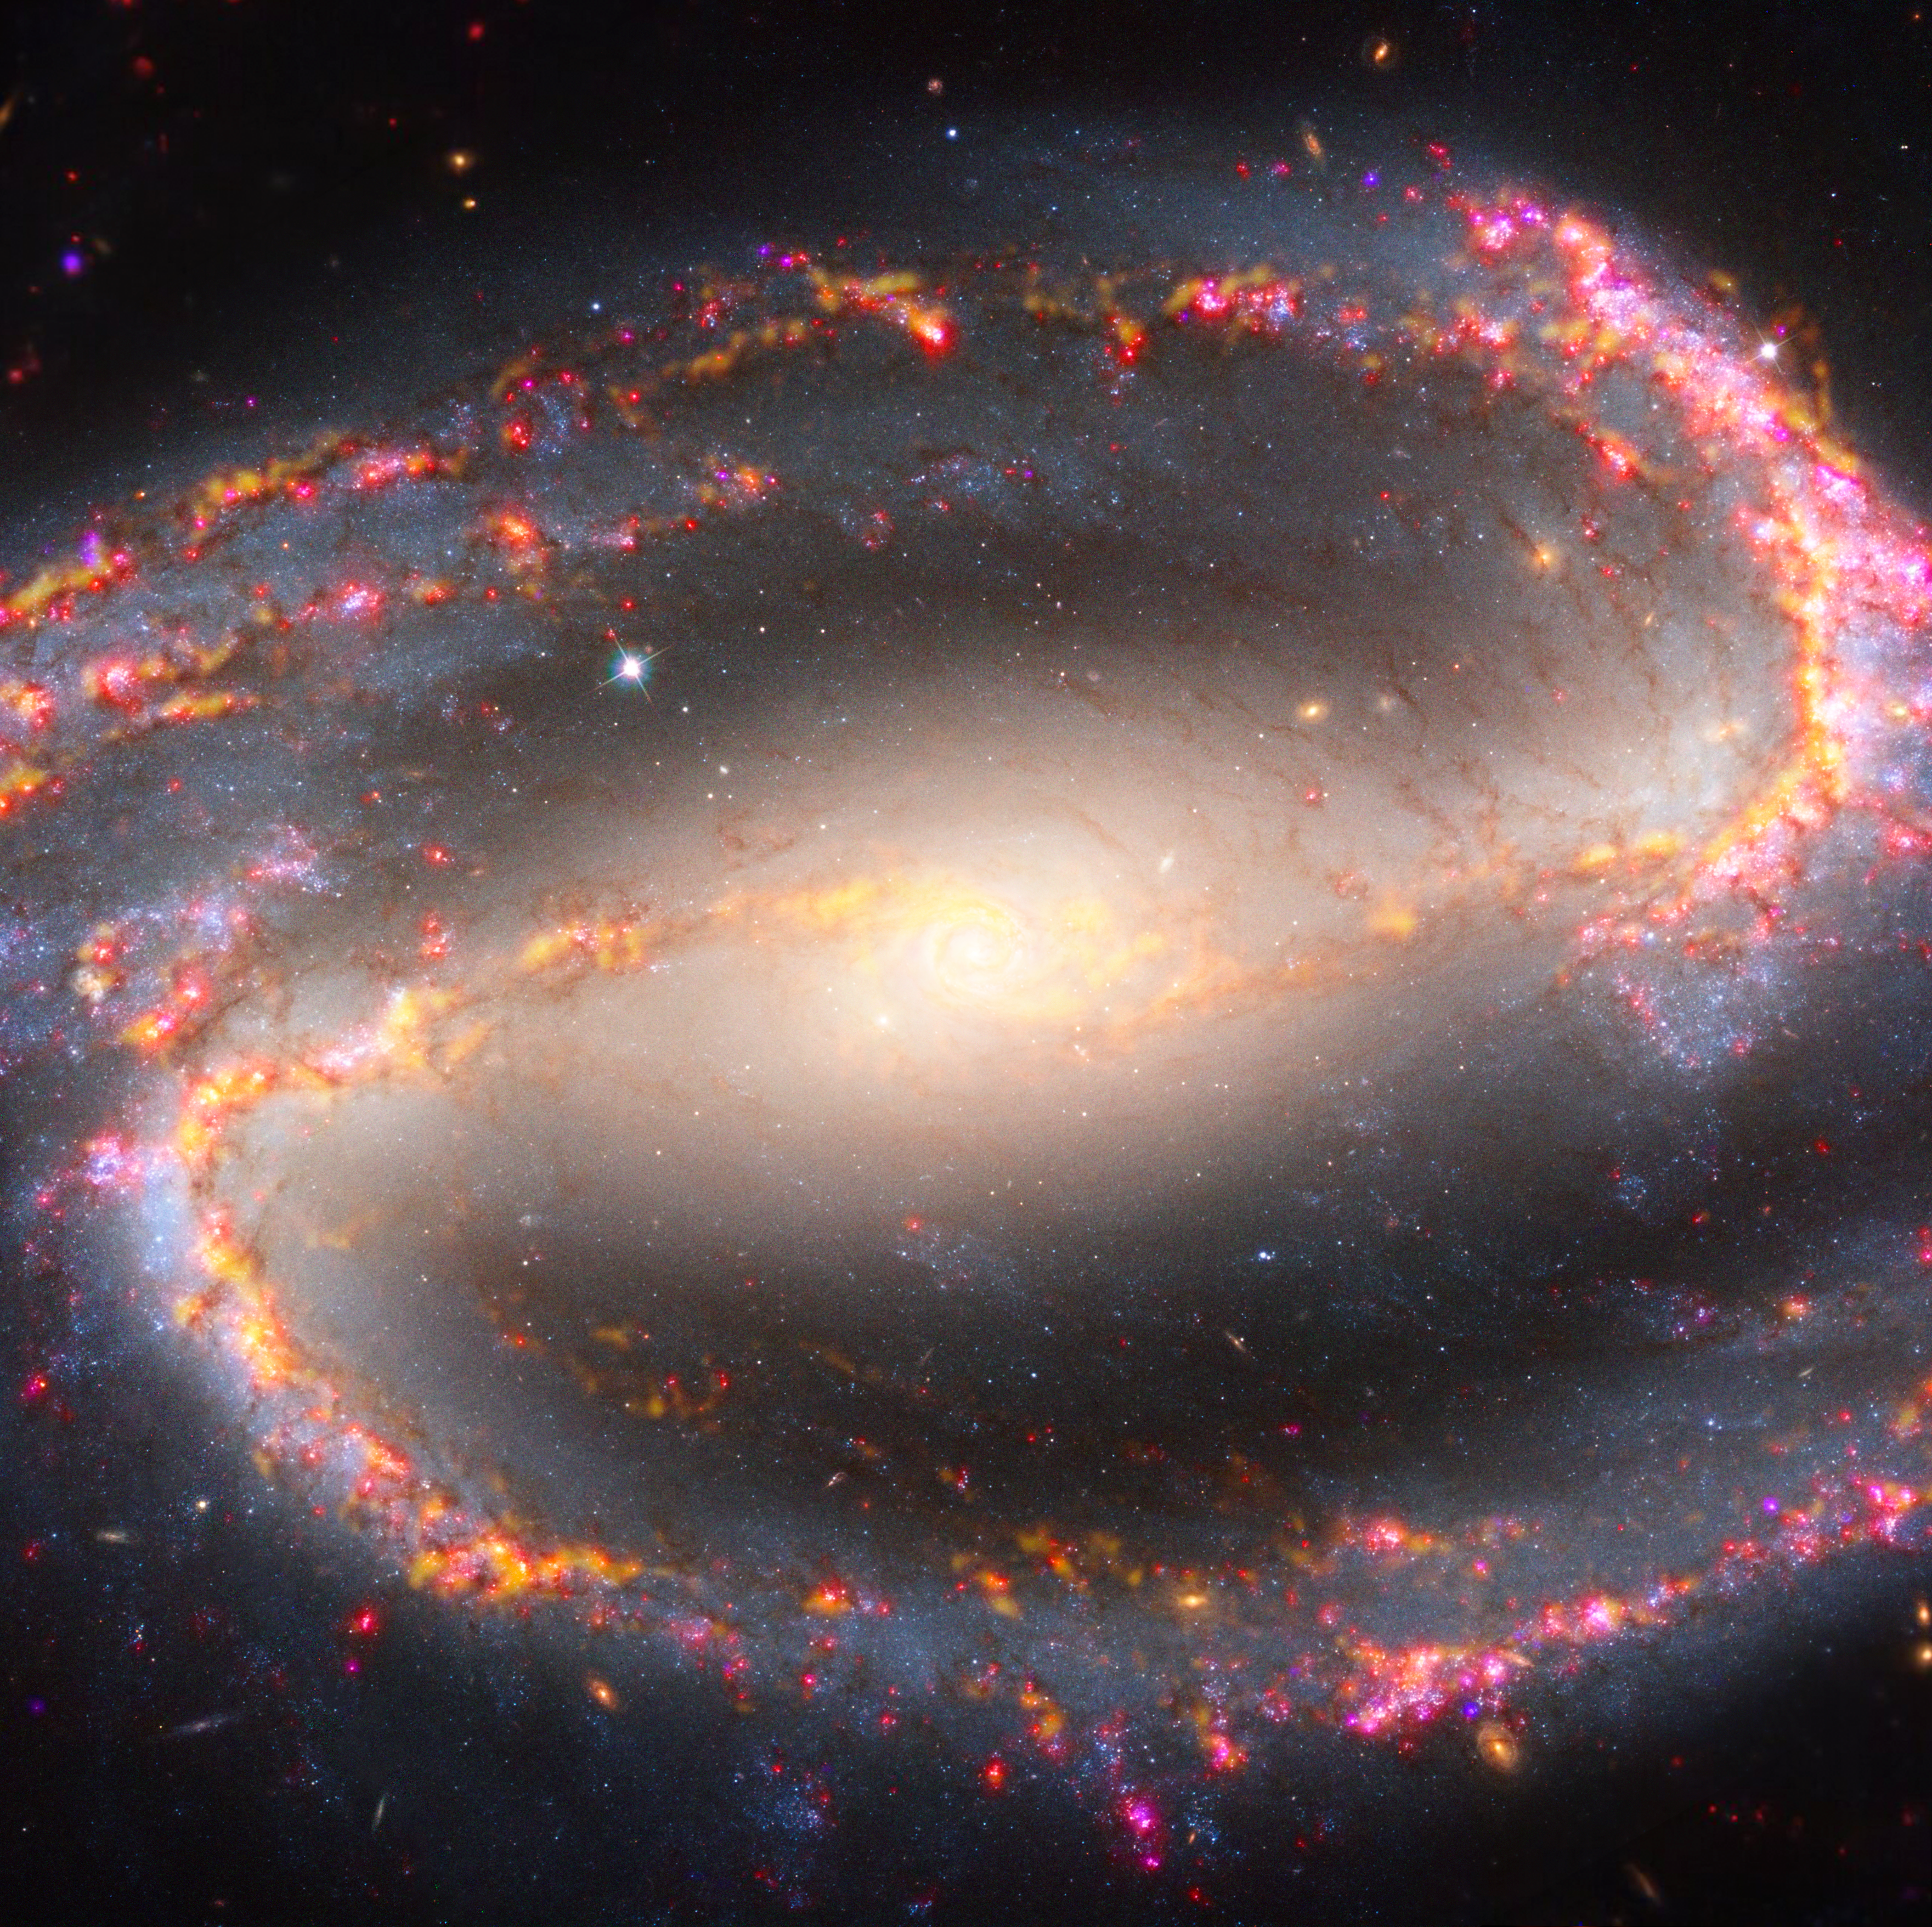

Multiwavelength View of NGC 1300 (ALMA, VLT)

This image of spiral galaxy NGC 1300 combines multiple observations to map stellar populations and gas. Radio light observed by the Atacama Large Millimeter/submillimeter Array (ALMA), represented in yellow, highlights the clouds of cold molecular gas that provide the raw material from which stars form. Data from the Very Large Telescope’s Multi Unit Spectroscopic Explorer (MUSE) instrument is represented in red and magenta, capturing the impact of young, massive stars on their surrounding gas. Visible light captured by the Hubble Space Telescope highlights dust lanes in gold and very young, hot stars in blue. High-resolution infrared images from the Webb Space Telescope will help researchers identify where stars are forming behind dust and study the earliest stages of star formation in this galaxy.

Credit: NASA, ESA, ESO-Chile, ALMA, NAOJ, NRAO; Image Processing: Alyssa Pagan